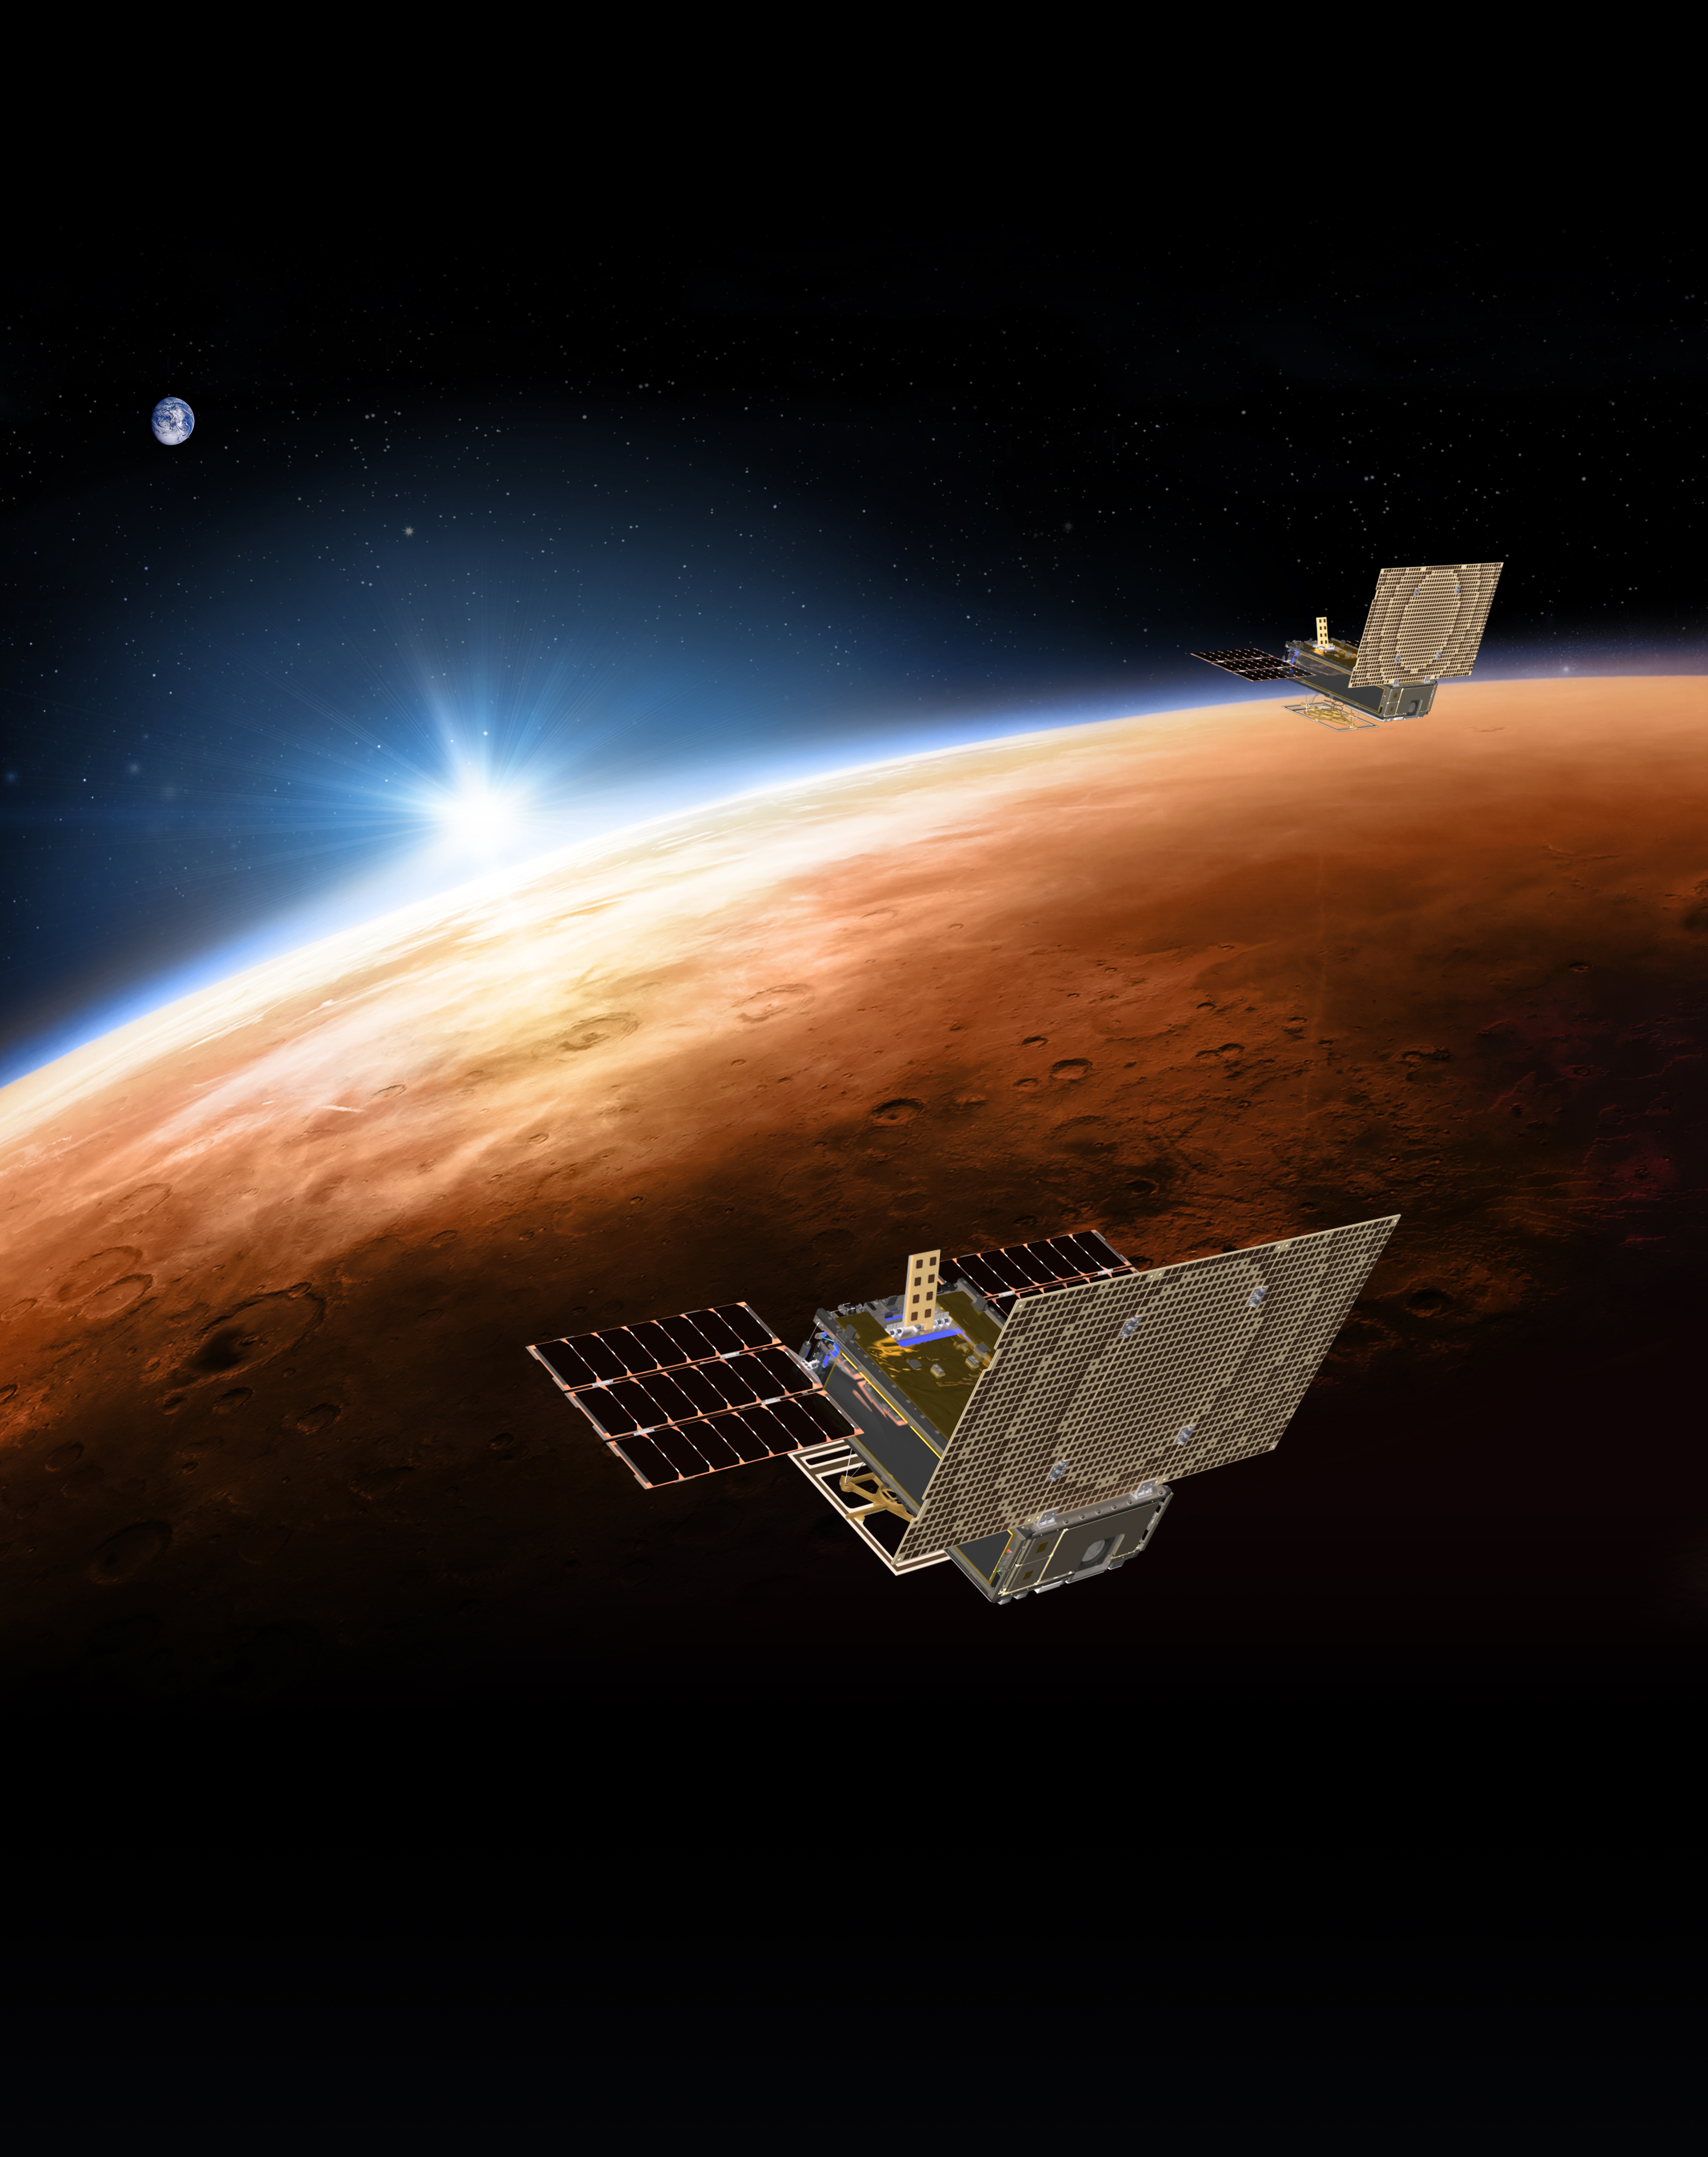

MarCOs, Mars and Earth

An artist’s rendering of the twin Mars Cube One (MarCO) spacecraft flying over Mars with Earth in the distance. The MarCOs will be the first CubeSats — a kind of modular, mini-satellite — flown in deep space. They’re designed to fly along behind NASA’s InSight lander on its cruise to Mars. If they make the journey, they will test a relay of data about InSight’s entry, descent and landing back to Earth. Though InSight’s mission will not depend on the success of the MarCOs, they will be a test of how CubeSats can be used in deep space.

The MarCO and InSight projects are managed for NASA’s Science Mission Directorate, Washington, by JPL, a division of the California Institute of Technology, Pasadena.

Credit: NASA/JPL-Caltech